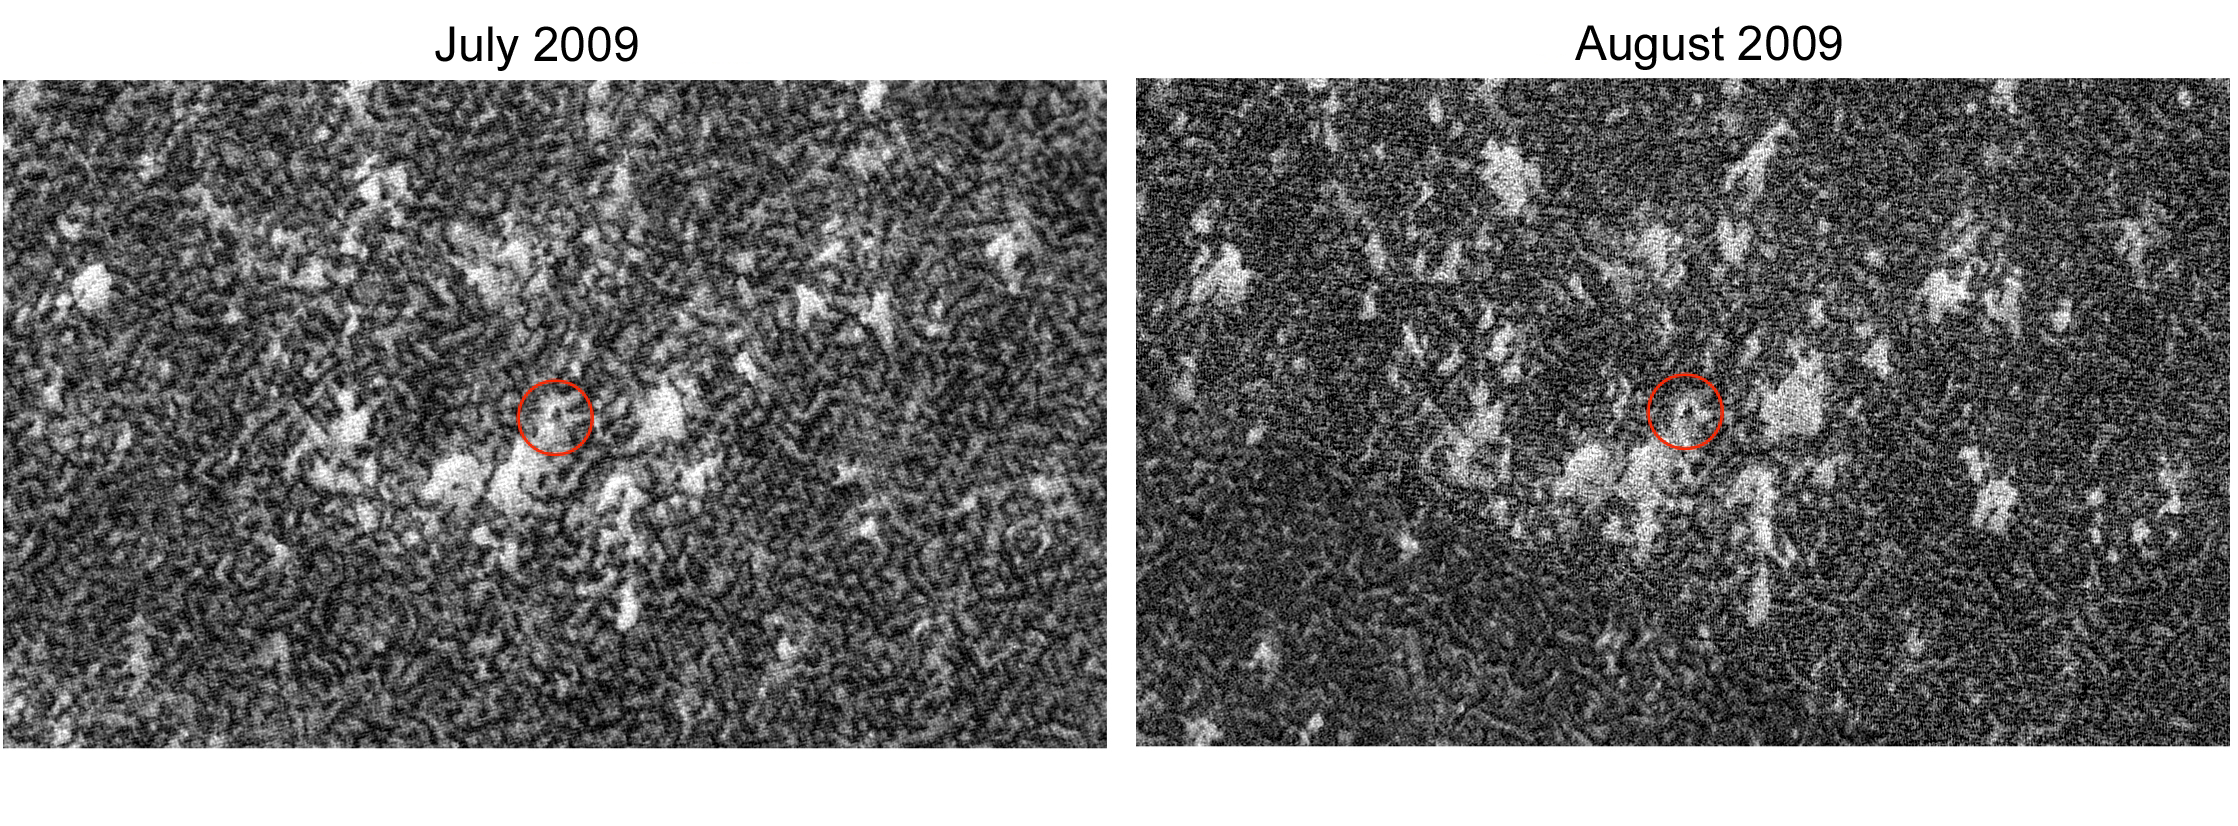

Phoenix in Winter

The High Resolution Imaging Science Experiment (HiRISE) camera on NASA’s Mars Reconnaissance Orbiter captured winter images of NASA’s Phoenix Mars Lander surrounded by dry-ice frost on Mars.

As the sun began to reappear on the horizon following the deepest, darkest days of north polar winter on Mars, the HiRISE camera imaged the Phoenix landing site on July 30, 2009, (left image) and in Aug. 22, 2009 (right).

The sun was only 1 degree above the horizon when the July image was taken at approximately 2 p.m. local Martian time. In the August image the sun was six degrees above the horizon when the image was taken at about 1:44 p.m., Martian time.

By matching up the images with the known location of the Lander, the HiRISE team identified the hardware, disguised by frost, despite the fact that the views were hindered by poor lighting and atmospheric haze, which often obscures the Martian surface at this location and season.

Carbon dioxide frost completely blankets the surface in both images. The amount of brightness doesn’t necessarily indicate the amount of frost seen in the image because of the way the images are processed to produce optical contrast. Each of these images is stretched differently for optimal contrast, so “bright” and “dark” can’t be compared directly between images without doing complex calibrations. In fact, if you stretched all of them exactly the same, the darker areas in the frost covered images are still brighter than typical soil, like that surrounding the Lander in the frost-free image.

Other factors affect the relative brightness, such as the size of individual grains of carbon dioxide ice, the amount of dust mixed in with the ice, the amount of sunlight hitting the surface, and different lighting angles and slopes. The winds are also changing direction and strength, moving loose frost and dust around over time.

Studying these changes will help scientists understand the nature of the seasonal frost and winter weather patterns in this area of Mars.

The amount of carbon dioxide frost is increasing as late winter transitions to early spring, so the layer of frost is getting thicker in each image, slowly encasing the Lander. The maximum thickness was expected to be on the order of tens of centimeters, which would have reached its peak in September 2009. The thickness has not been confirmed yet because the MRO spacecraft suspended taking images when it entered safe mode on August 26. Oct. 26 marked the first day of spring in the northern hemisphere of Mars.

The Planetary Society has put together an animation comparing the hardware at different times. http://www.planetary.org/blog/article/00002182/.

The Phoenix Mars Lander ceased communications last November, after successfully completing its mission and returning unprecedented science data to Earth. Launched Aug. 4, 2007, Phoenix safely touched down on Mars on May 25, 2008, at a site farther north than where any previous spacecraft had landed. During the first quarter of 2010, teams at JPL will listen to see if Phoenix is still able to communicate with Earth. Springtime thaw images may also be available.

These views are a portion of a HiRISE image which is available in full-frame at http://hirise.lpl.arizona.edu/ESP_014393_2485.

Photojournal Note: As planned, the Phoenix lander, which landed May 25, 2008 23:53 UTC, ended communications in November 2008, about six months after landing, when its solar panels ceased operating in the dark Martian winter.

Credit: NASA/JPL-Caltech/University of Arizona